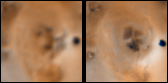

Changes on Io between Voyager 1 and Galileo’s Second Orbit Around an Unnamed Vent North of Prometheus

Detail of changes around a probable vent about 650 kilometers north of Prometheus on Jupiter’s moon Io as seen in images obtained by the Voyager 1 spacecraft in April 1979 (left) and the imaging system aboard NASA’s Galileo spacecraft on September 7th, 1996 (right). The re-arranging of dark and light radial surface patterns may be a result of plume fallout. North is to the top of both images which are approximately 400 kilometers square.

The Jet Propulsion Laboratory, Pasadena, CA manages the Galileo mission for NASA’s Office of Space Science, Washington, DC. JPL is an operating division of California Institute of Technology (Caltech).

Credit: NASA/JPL/University of Arizona